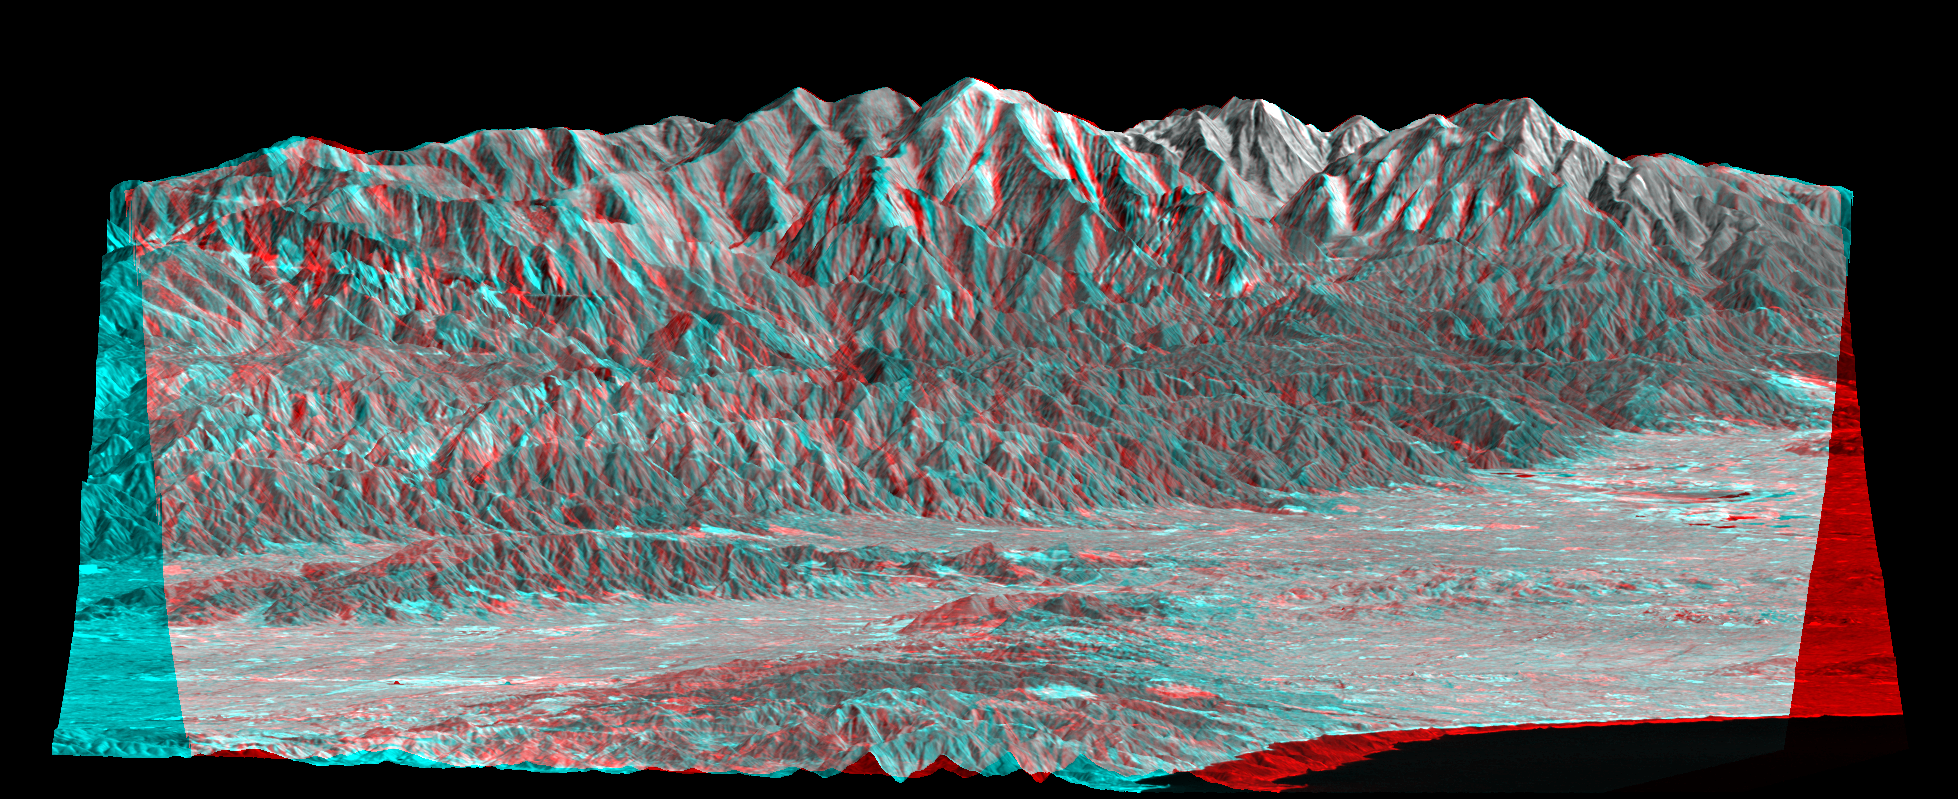

Anaglyph, Metro Los Angeles, Calif.: Malibu to Mount Baldy

Mount San Antonio (more commonly known as Mount Baldy) crowns the San Gabriel Mountains northeast of Los Angeles in this computer-generated east-northeast anaglyph perspective viewed from above the Malibu coastline. On the right, the Pacific Ocean and Santa Monica are in the foreground. Further away are downtown Los Angeles and then the San Gabriel Valley, which lies adjacent to the mountain front. The San Fernando Valley appears in the left foreground, separated from the ocean by the Santa Monica Mountains. At 3,068 meters (10,064 feet) Mount Baldy rises above the tree line, exposing bright white rocks that are not snow capped in this early autumn scene.

This anaglyph perspective (stereoscopic 3-D) view was generated using topographic data from the Shuttle Radar Topography Mission (SRTM) and a Landsat 7 satellite image. Topographic expression is exaggerated one and one-half times. Two perspectives (from slightly differing geographic positions) were created, one for each eye. When viewed through special glasses, the result is a near horizontal view of the Earth’s surface in its full three dimensions. Anaglyph glasses cover the left eye with a red filter and cover the right eye with a blue filter.

Landsat has been providing visible and infrared views of the Earth since 1972. SRTM elevation data matches the 30-meter (98-foot) resolution of most Landsat images and will substantially help in analyzing the large and growing Landsat image archive. The Landsat 7 Thematic Mapper image used here was provided to the SRTM project by the United States Geological Survey, Earth Resources Observation Systems (EROS) Data Center, Sioux Falls, S.D.

Elevation data used in this image was acquired by the Shuttle Radar Topography Mission (SRTM) aboard the Space Shuttle Endeavour, launched on Feb. 11, 2000. SRTM used the same radar instrument that comprised the Spaceborne Imaging Radar-C/X-Band Synthetic Aperture Radar (SIR-C/X-SAR) that flew twice on the Space Shuttle Endeavour in 1994. SRTM was designed to collect 3-D measurements of the Earth’s surface. To collect the 3-D data, engineers added a 60-meter (approximately 200-foot) mast, installed additional C-band and X-band antennas, and improved tracking and navigation devices. The mission is a cooperative project between NASA, the National Imagery and Mapping Agency (NIMA) of the U.S. Department of Defense and the German and Italian space agencies. It is managed by NASA’s Jet Propulsion Laboratory, Pasadena, Calif., for NASA’s Earth Science Enterprise, Washington, D.C.

Size: View width 26 kilometers (16 miles), View distance 85 kilometers (53 miles)
Location: 34.2 degrees North latitude, 118.2 degrees West longitude
Orientation: View east-northeast, 3 degrees below horizontal
Image Data: Mix of Landsat Bands 1,2,3,4 and 8.
Original Data Resolution: SRTM 1 arcsecond (30 meters or 98 feet), Thematic Mapper 15 meters (Band 8) and 30 meters (Bands 1-4)(49 and 98 feet, respectively)
Date Acquired: February 2000 (SRTM), September 20, 1999 (Landsat)

Credit: NASA/JPL/NIMA